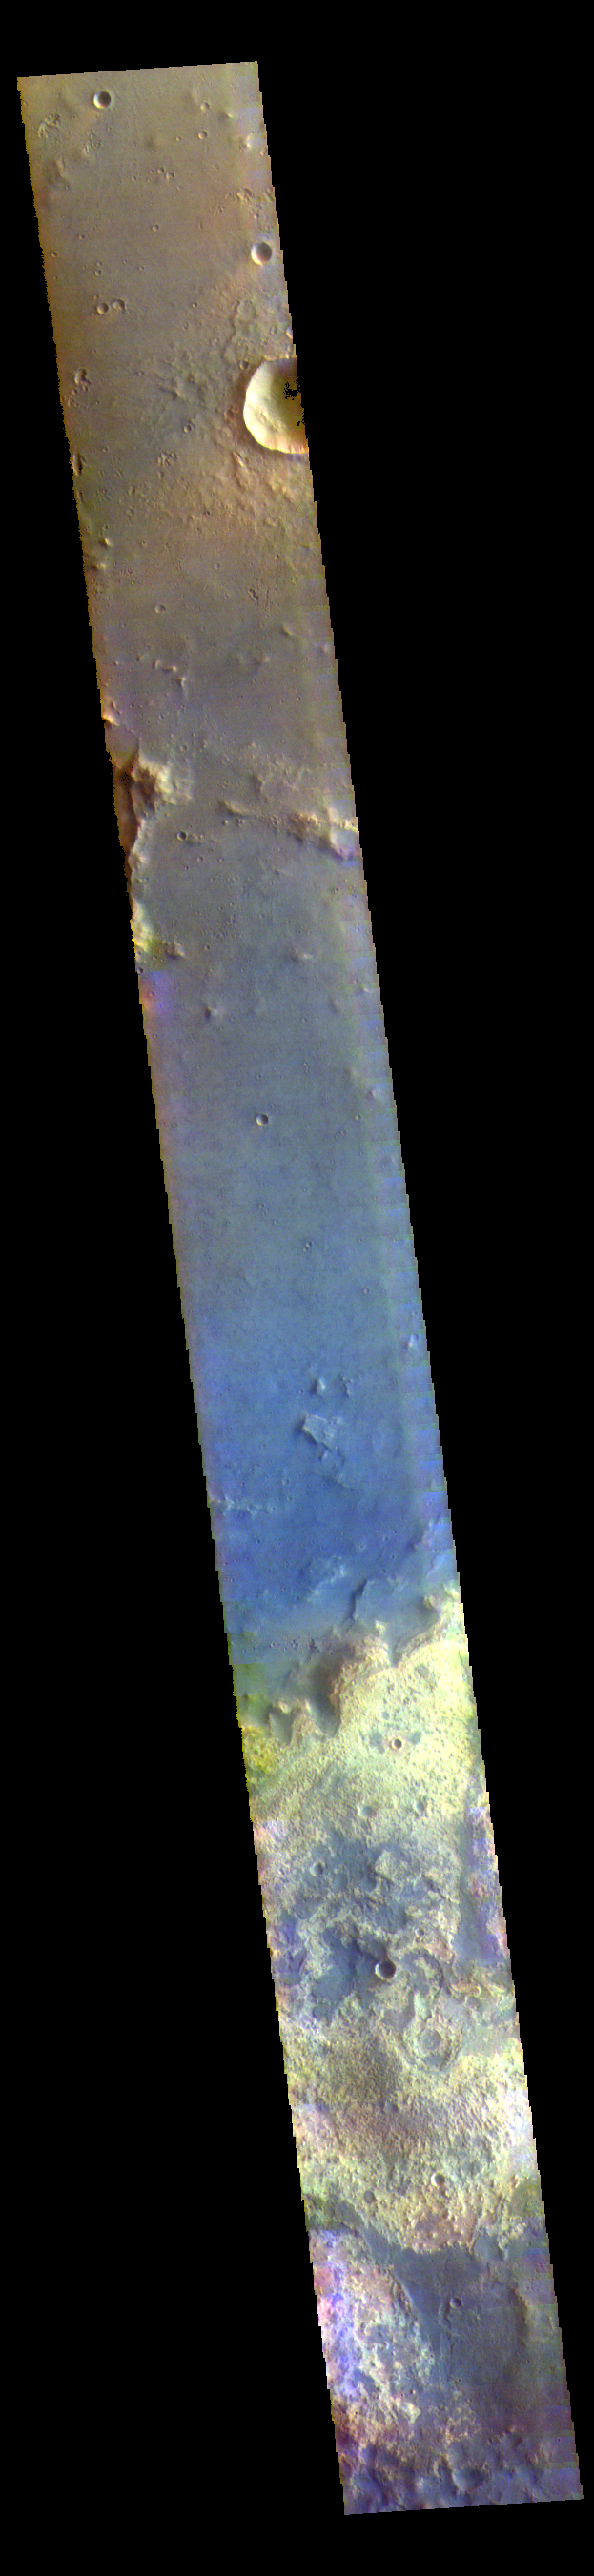

Chryse Planitia – False Color

The brighter region at the bottom of this VIS image is the relative highlands of Arabia Terra, while the rest of the image shows Chryse Plainitia. The boundary between the two region is a large change in elevation as well as differences in surface texture.

The THEMIS VIS camera contains 5 filters. The data from different filters can be combined in multiple ways to create a false color image. These false color images may reveal subtle variations of the surface not easily identified in a single band image.

Credit: NASA/JPL-Caltech/ASU